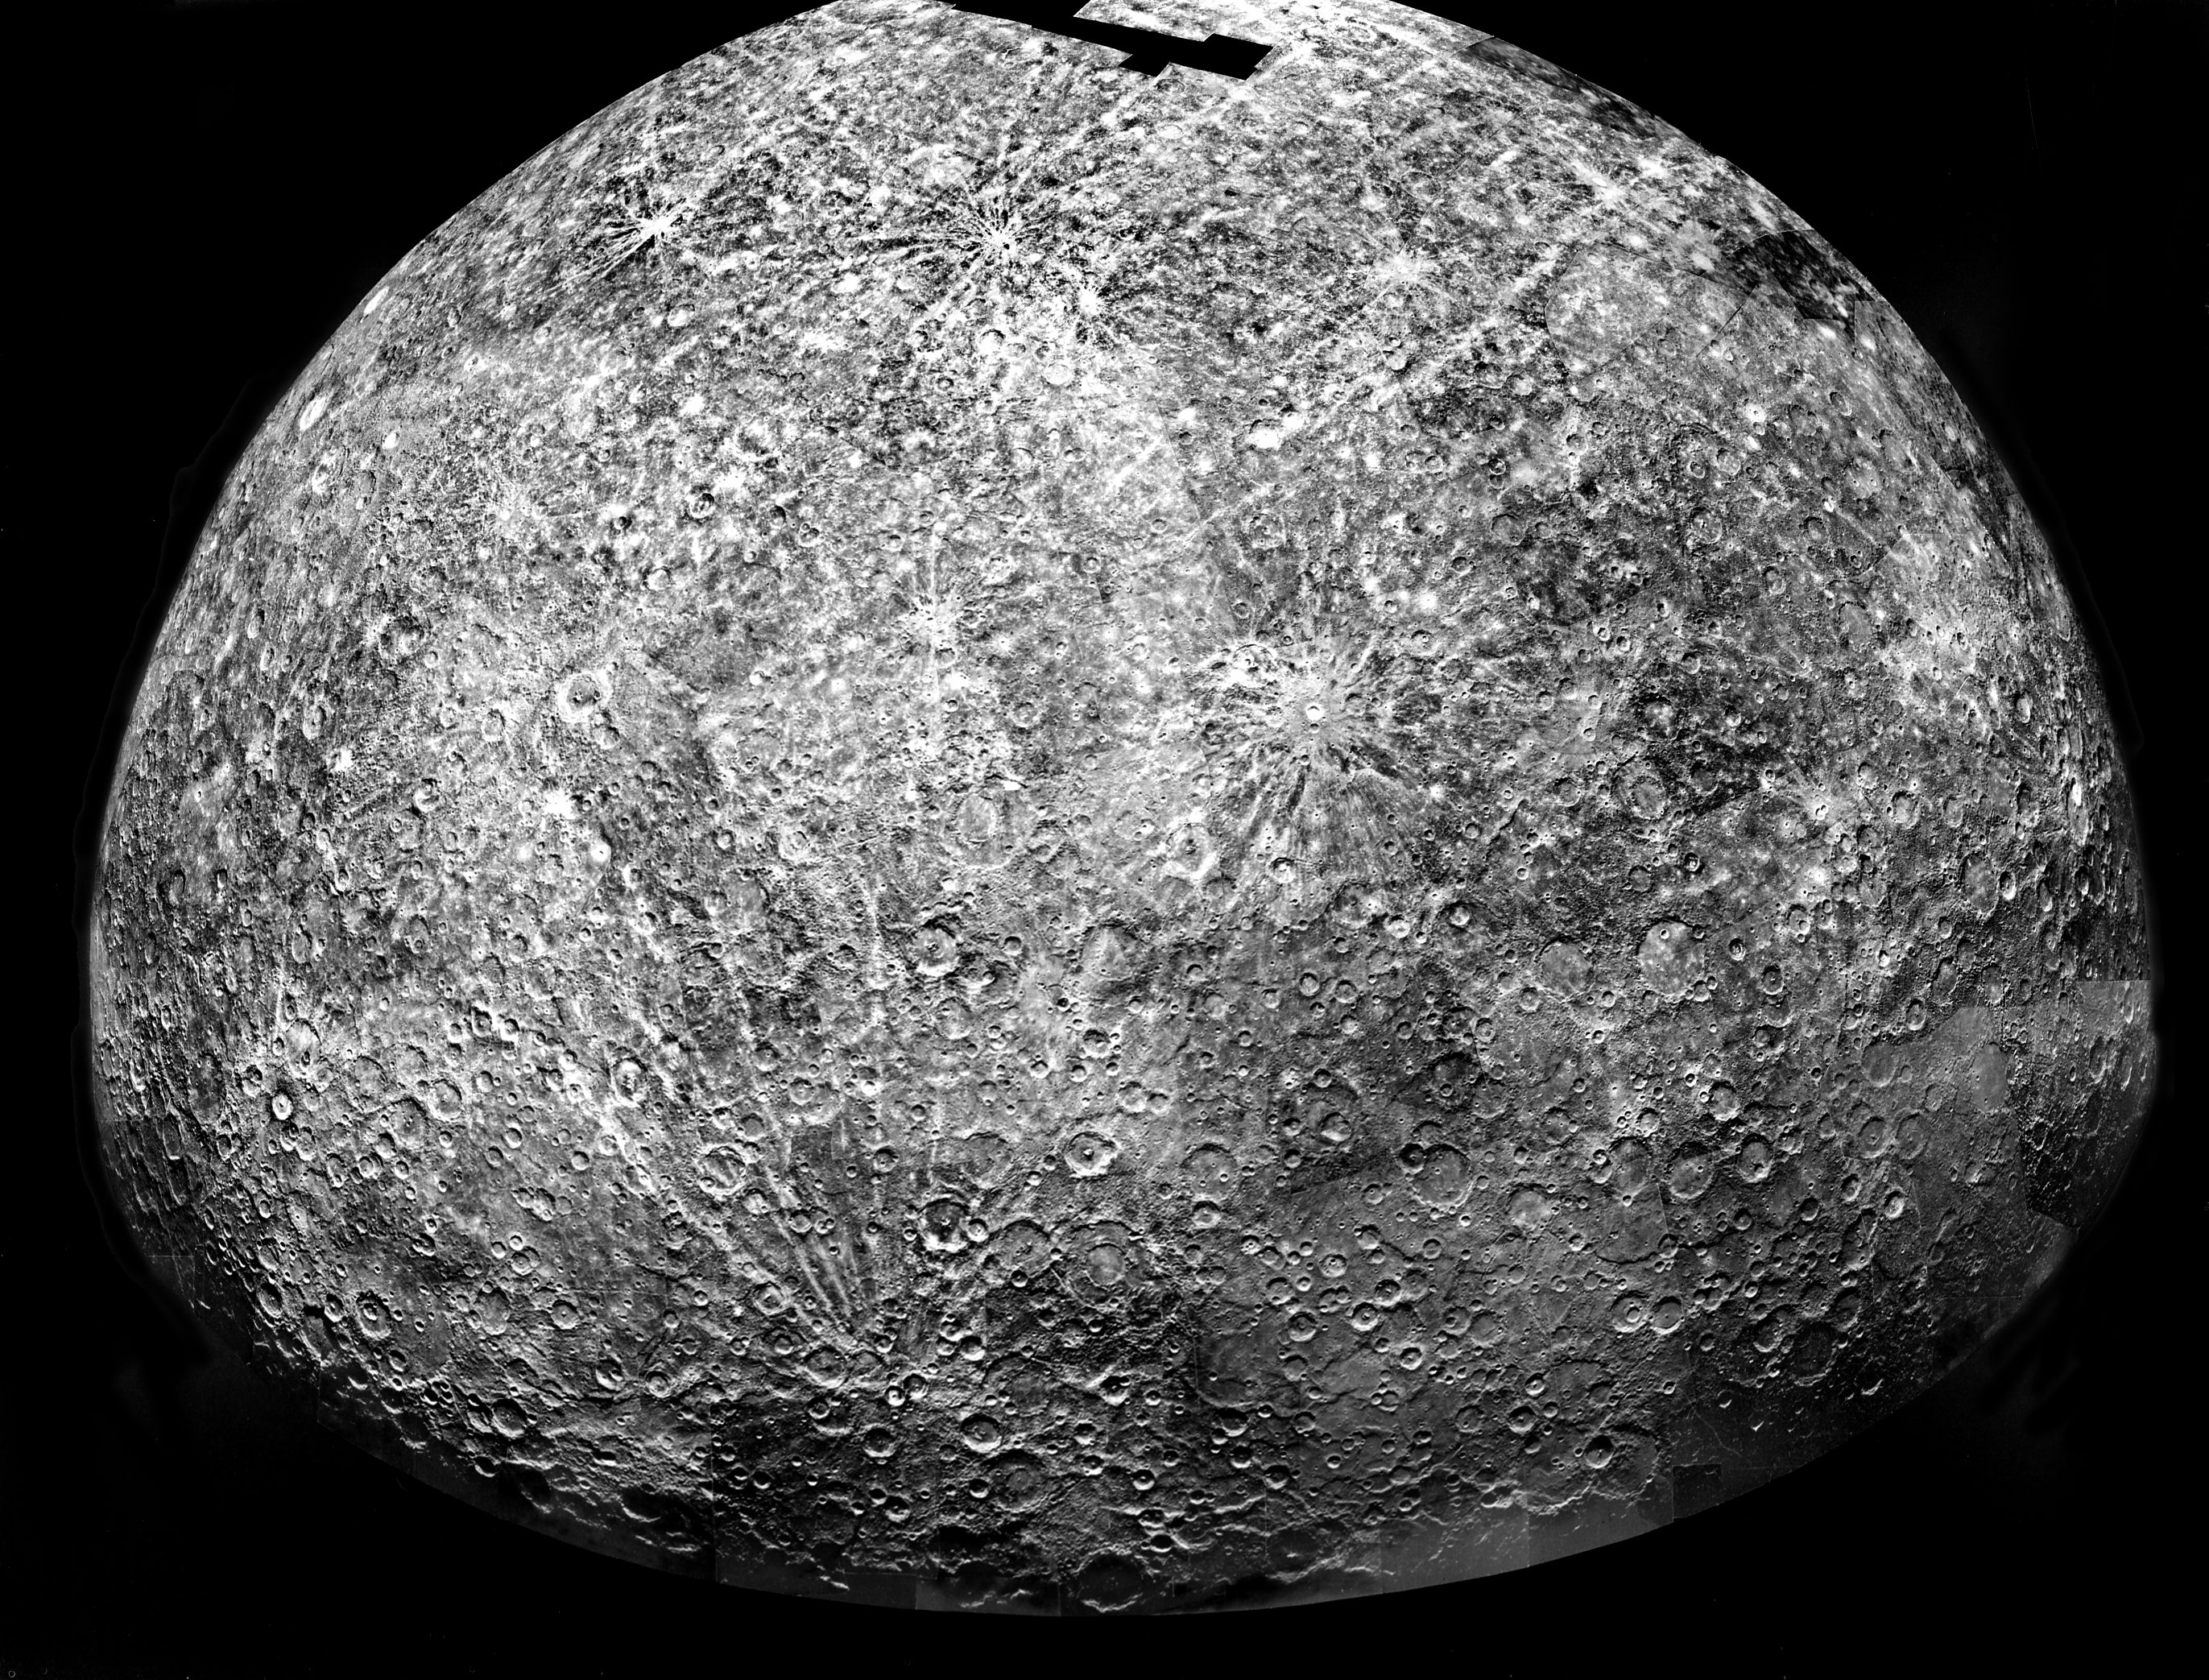

Mercury’s Southern Hemisphere

Mercury: Computer Photomosaic of the Southern Hemisphere

The Image Processing Lab at NASA’s Jet Propulsion Laboratory produced this photomosaic using computer software and techniques developed for use in processing planetary data. The Mariner 10 spacecraft imaged the region during its initial flyby of the planet.

The Mariner 10 spacecraft was launched in 1974. The spacecraft took images of Venus in February 1974 on the way to three encounters with Mercury in March and September 1974 and March 1975. The spacecraft took more than 7,000 images of Mercury, Venus, the Earth and the Moon during its mission.

The Mariner 10 Mission was managed by the Jet Propulsion Laboratory for NASA’s Office of Space Science in Washington, D.C.

Credit: NASA/JPL